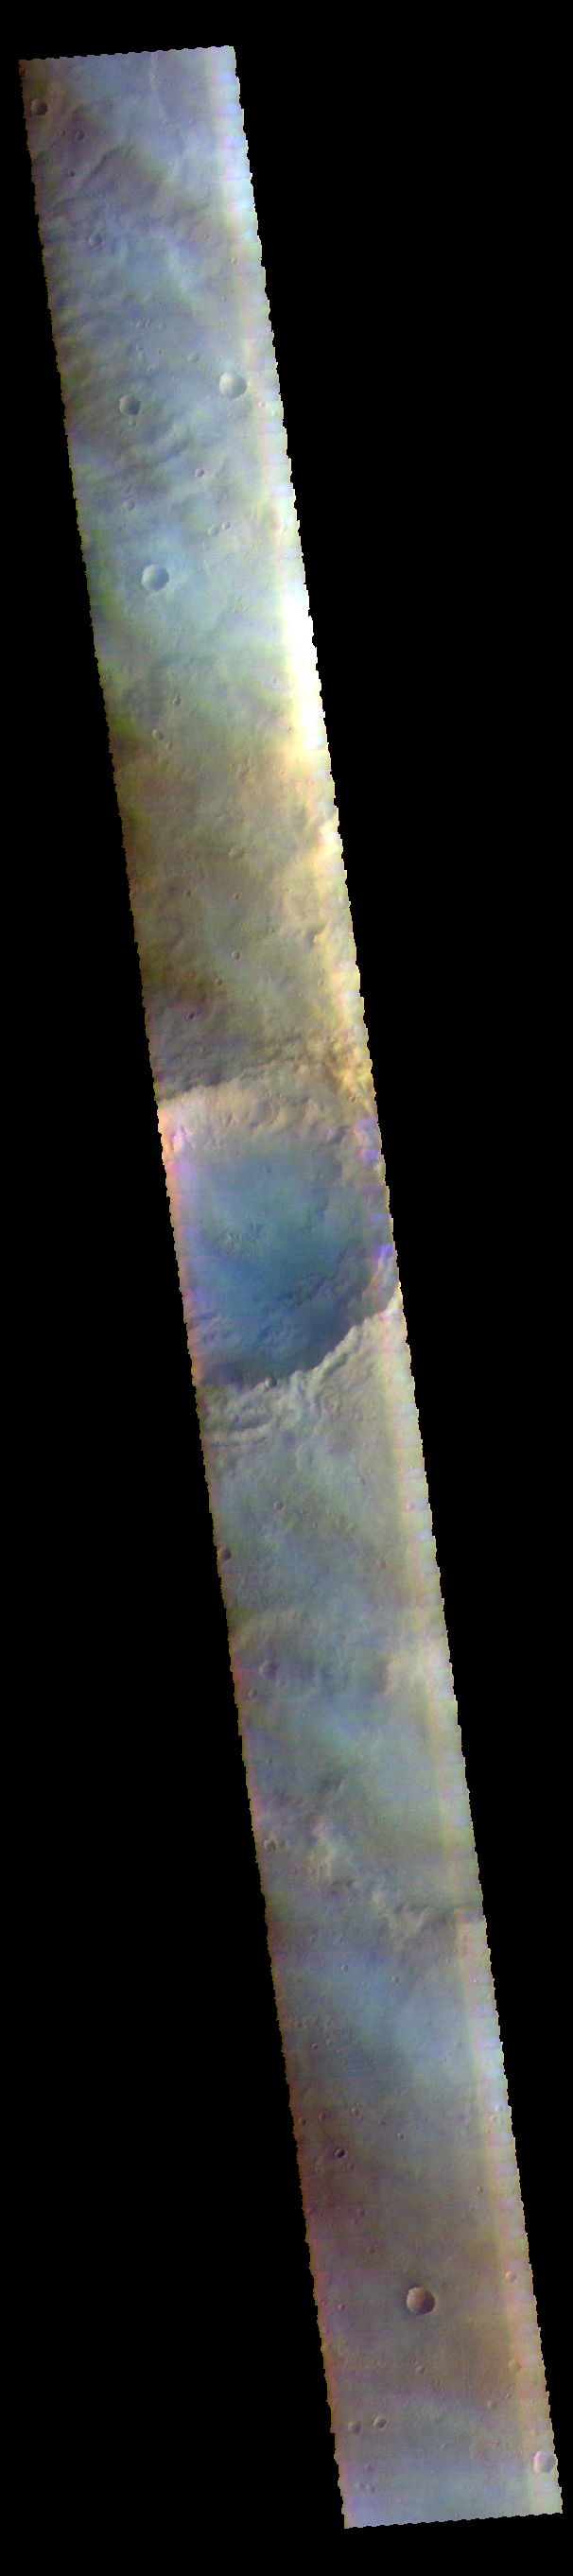

Cloudy Day – False Color

The THEMIS VIS camera contains 5 filters. The data from different filters can be combined in multiple ways to create a false color image. These false color images may reveal subtle variations of the surface not easily identified in a single band image. The faint bluish white tone in this image is actually clouds. Images like this help in understanding ongoing atmospheric changes on Mars. Clouds on Mars are created by dust lifted from the surface or ice haze at altitude. This image is located in Noachis Terra.

Credit: NASA/JPL-Caltech/ASU